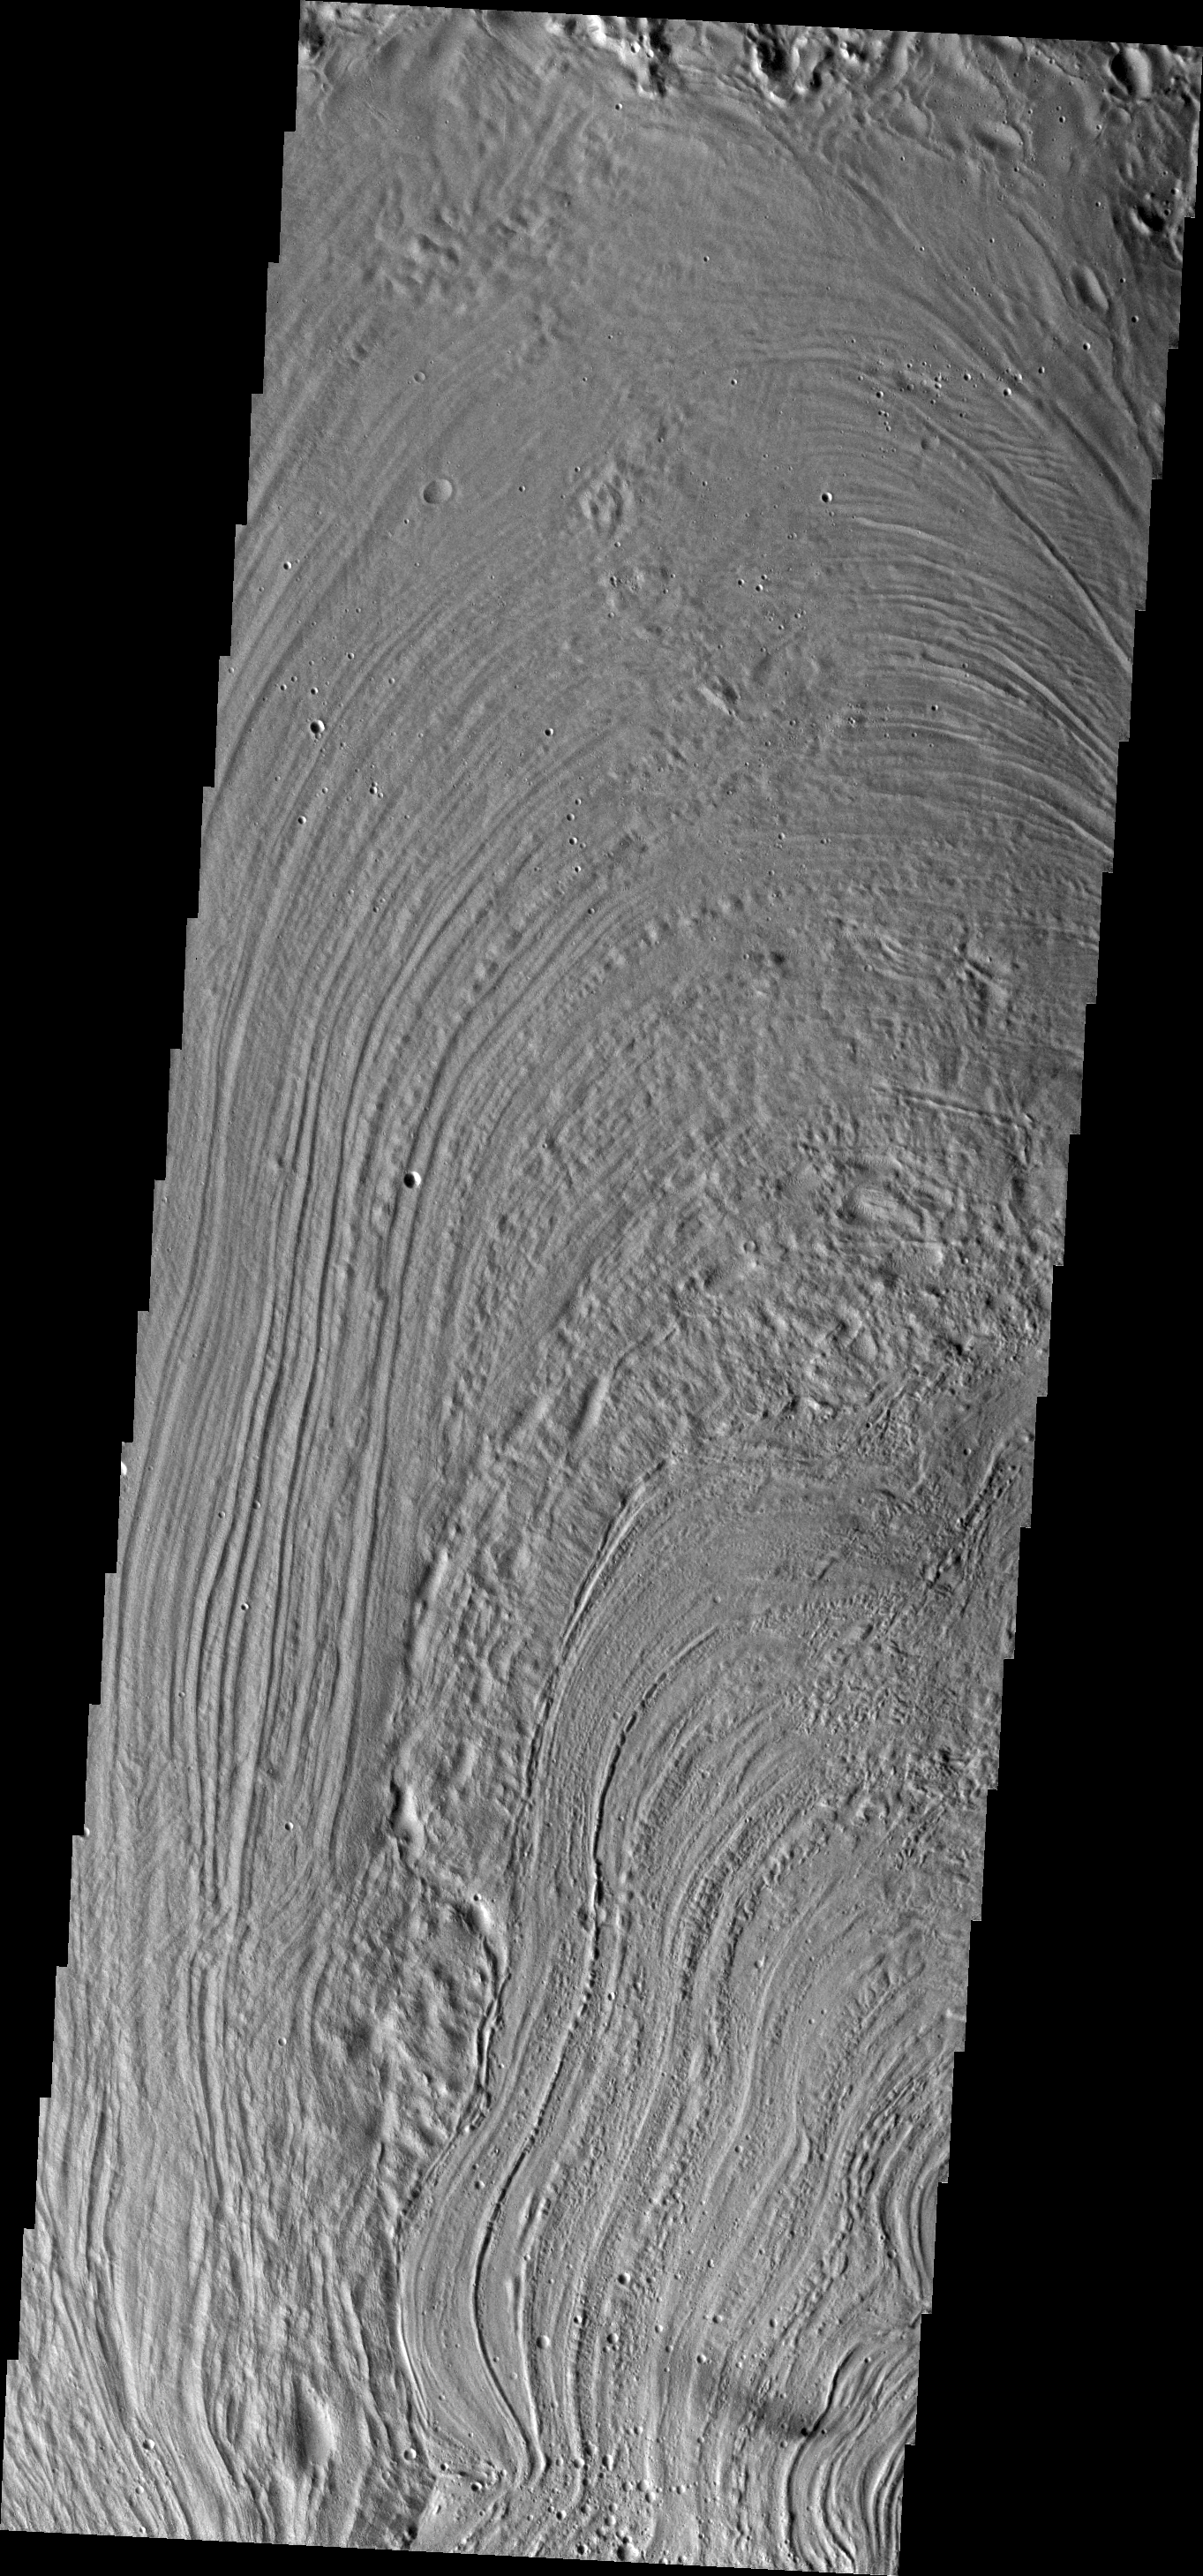

Inner Lycus Sulci

This unusual surface texture is found on the northwest part of Olympus Mons. The origin of this texture and the rest of Lycus Sulci is unknown, but speculations include glacial or volatile rich materials as part of the cause of such textures.

Credit: NASA/JPL/ASU